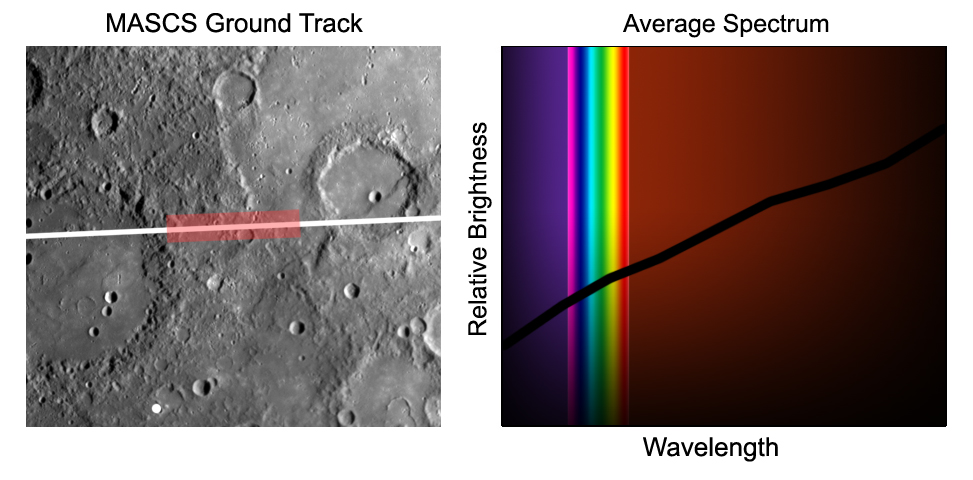

First MESSENGER Spectrum of Mercury

During its flyby of Mercury, the MESSENGER spacecraft acquired the first high-resolution spectra of the planet’s surface in ultraviolet, visible, and near-infrared light. The image on the left shows a portion of the ground-track along which the Mercury Atmospheric and Surface Composition Spectrometer (MASCS) instrument accumulated over 650 observations of the surface. The depicted area is about 300 kilometers (190 miles) across. The white track covers about 60 of the MASCS “footprints” or spectral snapshots. The red area highlights about 20 footprints averaged to make the example spectrum on the right, showing the relative amount of sunlight reflected from the surface at wavelengths from the ultraviolet to the visible (rainbow) to the infrared. The observations were taken on January 14, 2008, beginning as the spectrometer’s field of view crossed into the day-lit side of the planet at a distance of about 1,900 kilometers (about 1,200 miles), and continuing until the field of view left the planet at a distance of about 8,500 kilometers (about 5,300 miles) from Mercury. Mercury is about 4880 kilometers (about 3030 miles) in diameter, and the footprints shown here are about 1 by 5 kilometers (0.6 by 3.4 miles).

The Mercury spectrum shows the degree to which different wavelengths of sunlight are absorbed or reflected by its surface materials. Dips in the spectrum indicate where sunlight shining on the surface is partially absorbed. The absorption bands’ sizes and colors are diagnostic of the minerals in surface rocks. While Mercury has been observed telescopically from Earth for centuries, and Mariner 10 took images in one ultraviolet and two color filters when it flew by in 1974 and 1975, MESSENGER is the first mission to observe the surface with enough spatial and spectral resolution to determine Mercury’s surface composition.

These images are from MESSENGER, a NASA Discovery mission to conduct the first orbital study of the innermost planet, Mercury. For information regarding the use of images, see the MESSENGER image use policy.

Credit: NASA/Johns Hopkins University Applied Physics Laboratory/Carnegie Institution of Washington